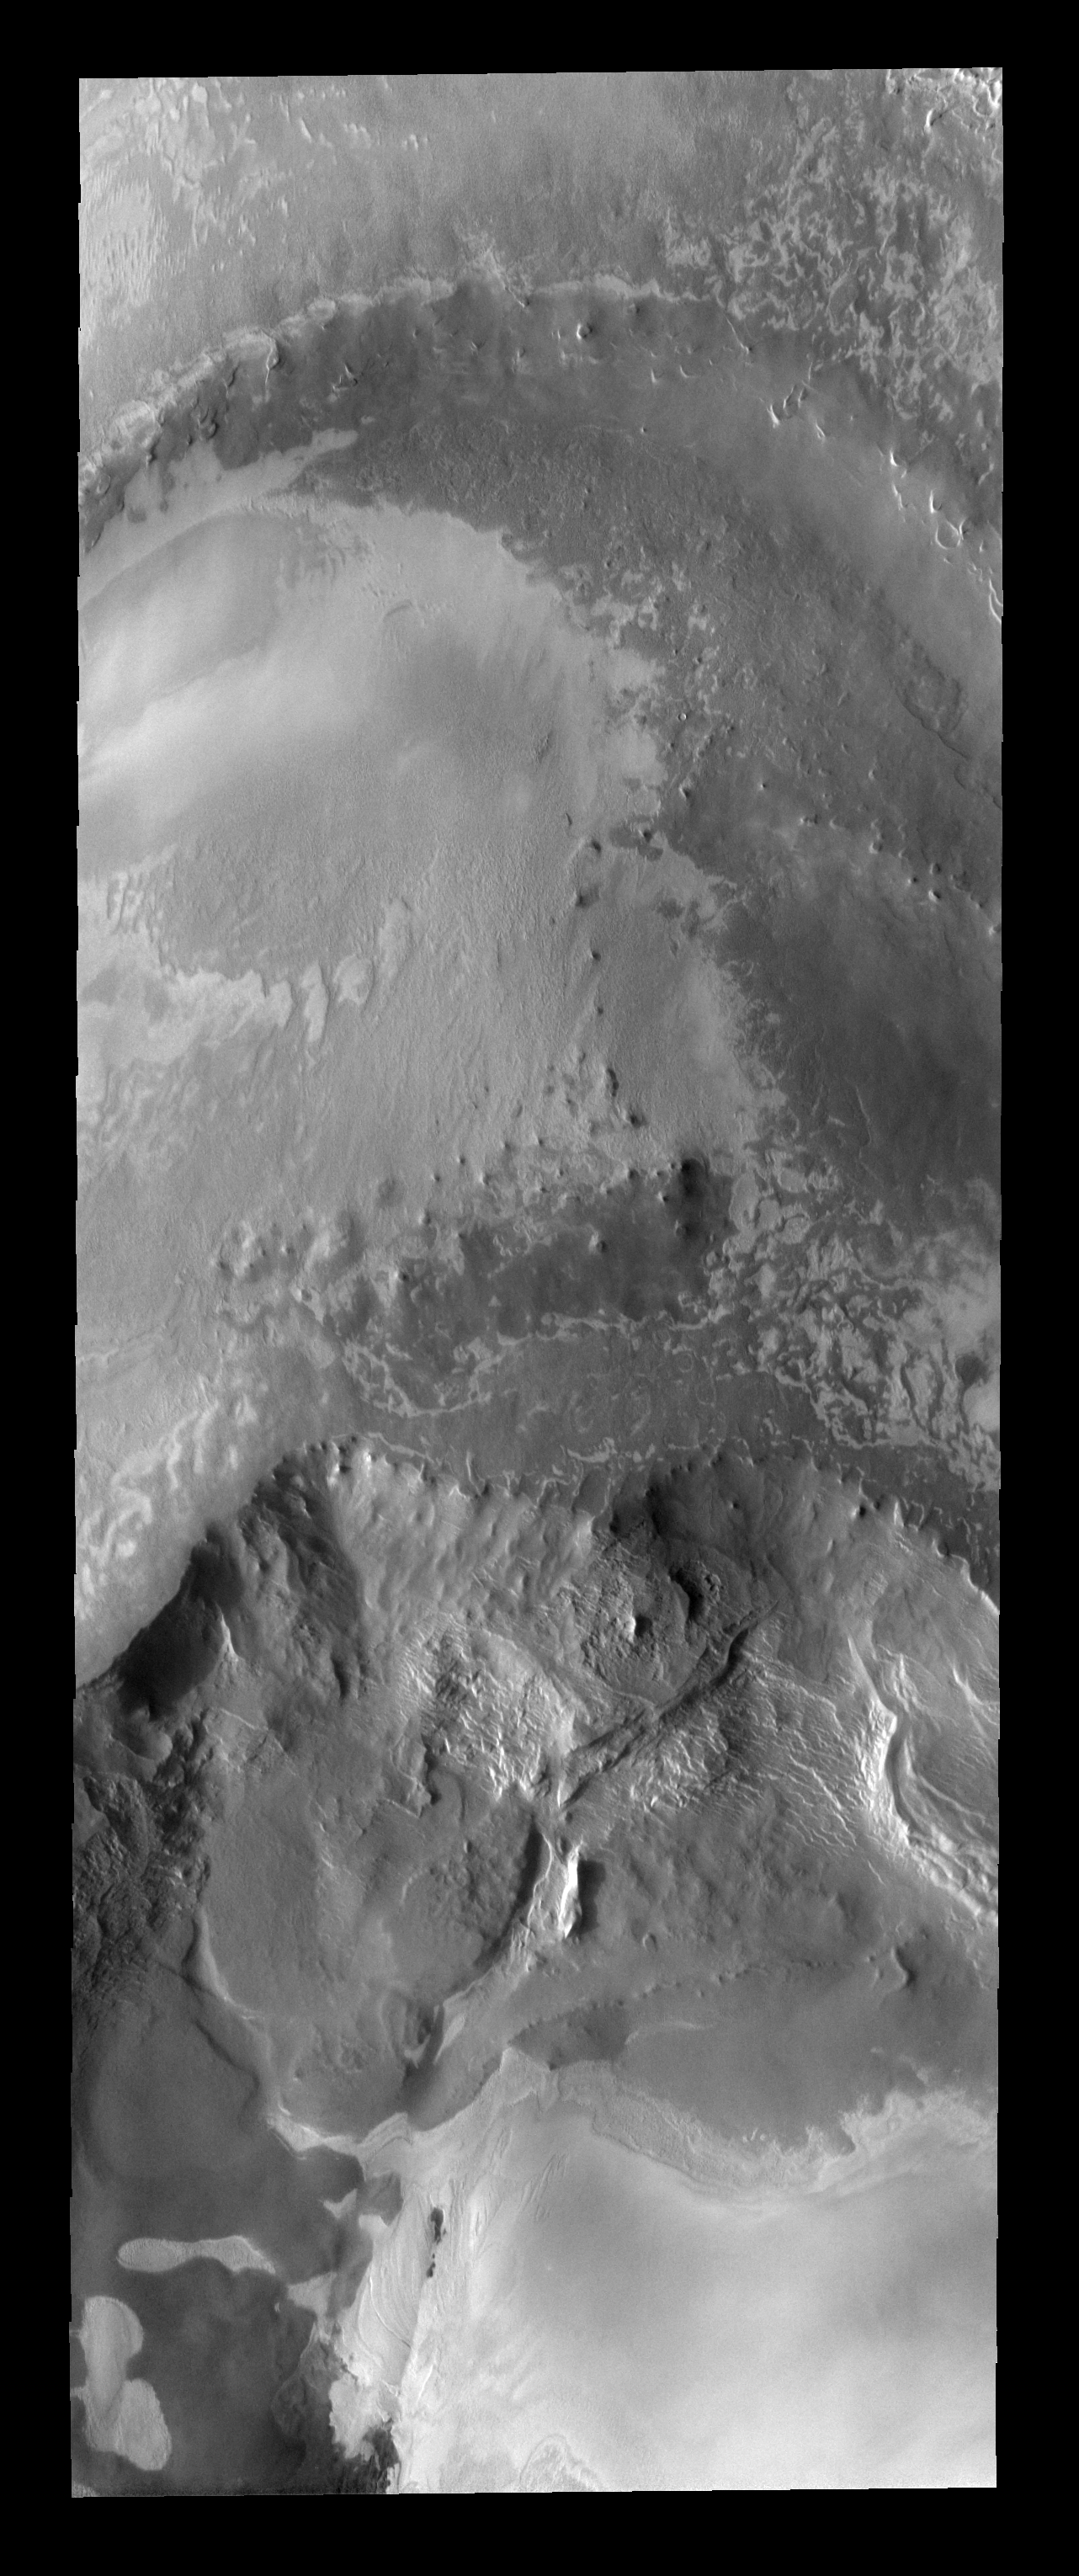

Abalos Scopuli

The cliff-like feature in this north polar image is called Abalos Scopuli. Scopuli means scarp.

Image information: VIS instrument. Latitude 82.7N, Longitude 285.8E. 20 meter/pixel resolution.

Please see the THEMIS Data Citation Note for details on crediting THEMIS images.

Note: this THEMIS visual image has not been radiometrically nor geometrically calibrated for this preliminary release. An empirical correction has been performed to remove instrumental effects. A linear shift has been applied in the cross-track and down-track direction to approximate spacecraft and planetary motion. Fully calibrated and geometrically projected images will be released through the Planetary Data System in accordance with Project policies at a later time.

NASA’s Jet Propulsion Laboratory manages the 2001 Mars Odyssey mission for NASA’s Office of Space Science, Washington, D.C. The Thermal Emission Imaging System (THEMIS) was developed by Arizona State University, Tempe, in collaboration with Raytheon Santa Barbara Remote Sensing. The THEMIS investigation is led by Dr. Philip Christensen at Arizona State University. Lockheed Martin Astronautics, Denver, is the prime contractor for the Odyssey project, and developed and built the orbiter. Mission operations are conducted jointly from Lockheed Martin and from JPL, a division of the California Institute of Technology in Pasadena.

Credit: NASA/JPL/ASU